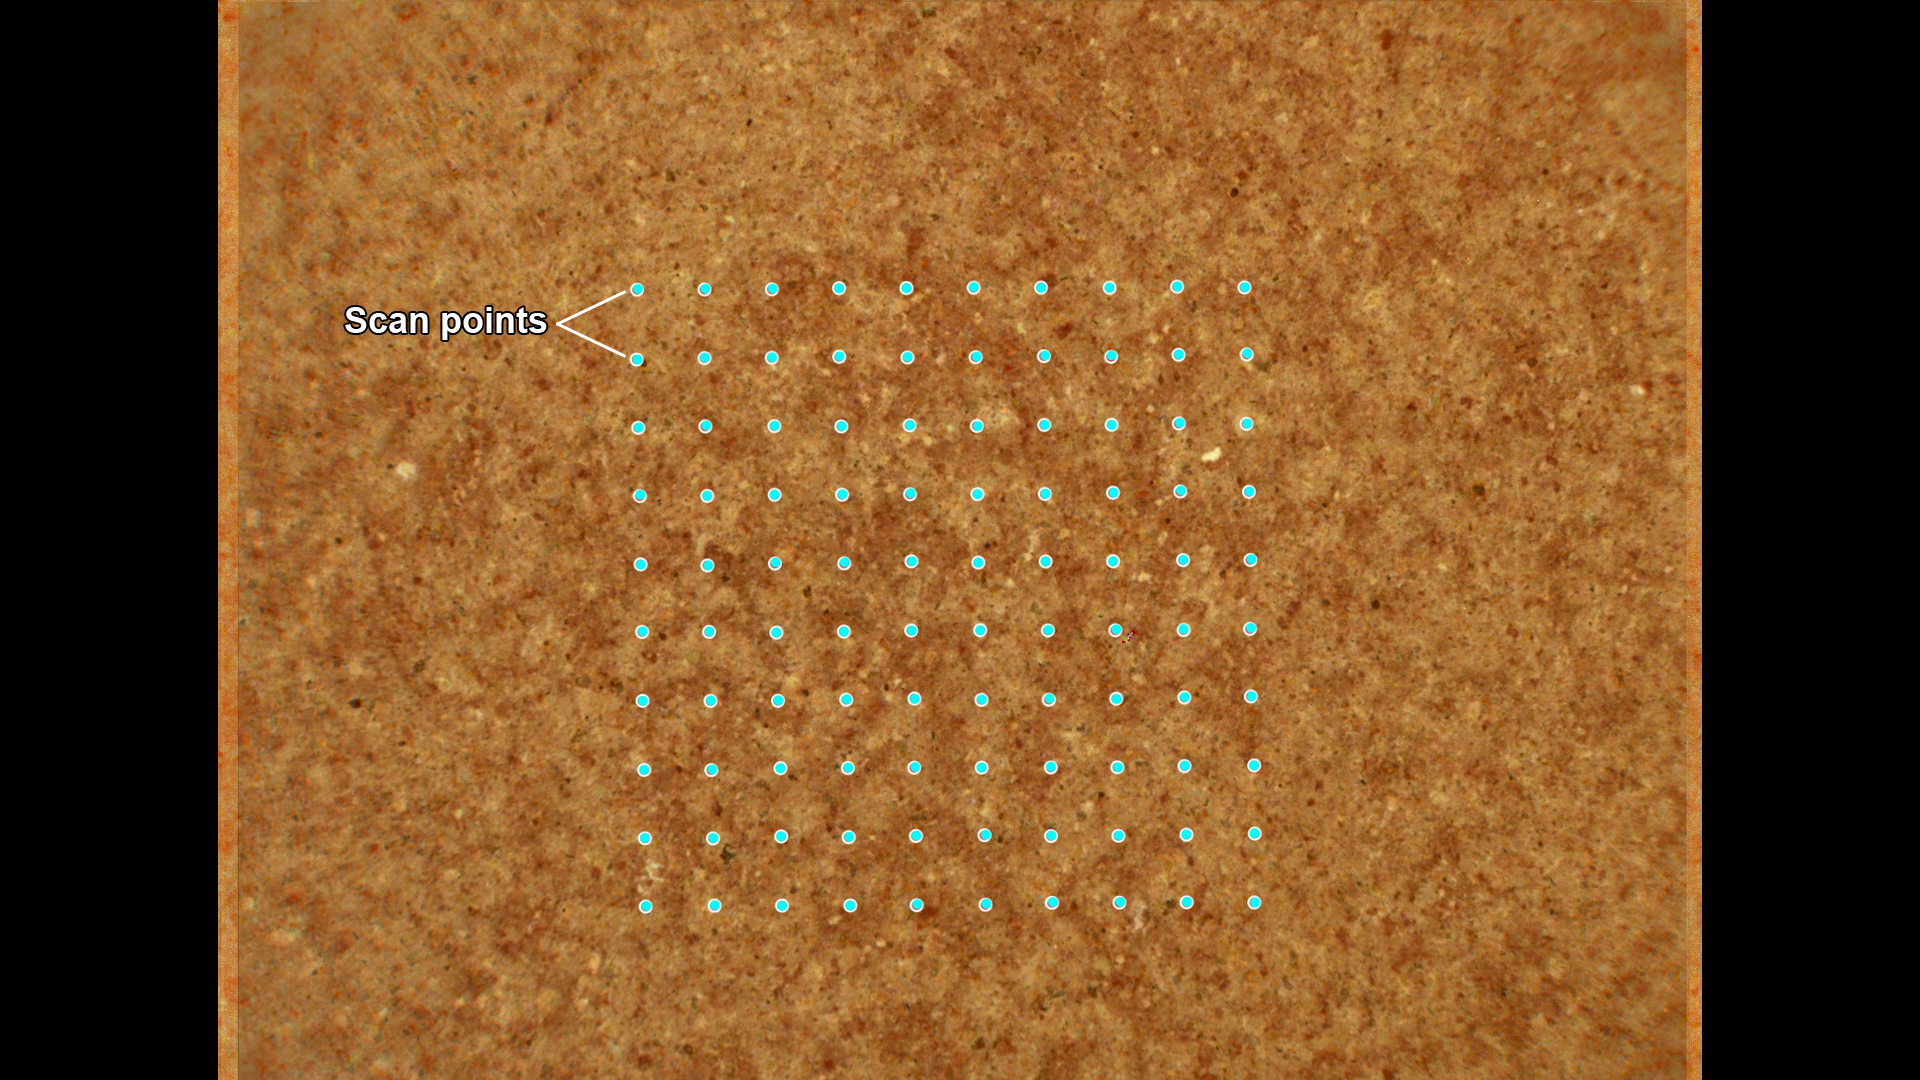

How SHERLOC Analyzes a Rock Target

This annotated image from NASA’s Perseverance Mars rover shows how its SHERLOC (Scanning Habitable Environments with Raman and Luminescence for Organics and Minerals) instrument investigates a rock surface. After an area has been ground down by the abrasion tool on the rover’s arm, SHERLOC fires its laser in a grid pattern, shown here with blue dots.

This scan area is roughly the size of a pencil eraser. SHERLOC’s laser allows scientists to see how light interacts with the rock surface and reveals different components in the rock, including chemicals, minerals, and organic matter.

The image was created by combining two SHERLOC images: one from the Wide Angle Topographic Sensor for Operations and eNgineering (WATSON) camera, and one from the Autofocus and Context Imager (ACI) camera. Those images were taken at a location called “Wildcat Ridge” on July 22, 2022, the 505th Martian day, or sol, of the mission.

The image color has been enhanced to increase contrast so different rock components are easier to distinguish.

A key objective for Perseverance’s mission on Mars is astrobiology, including the search for signs of ancient microbial life. The rover will characterize the planet’s geology and past climate, pave the way for human exploration of the Red Planet, and be the first mission to collect and cache Martian rock and regolith (broken rock and dust).

Subsequent NASA missions, in cooperation with ESA (European Space Agency), would send spacecraft to Mars to collect these sealed samples from the surface and return them to Earth for in-depth analysis.

The Mars 2020 Perseverance mission is part of NASA’s Moon to Mars exploration approach, which includes Artemis missions to the Moon that will help prepare for human exploration of the Red Planet.

NASA’s Jet Propulsion Laboratory, which is managed for the agency by Caltech in Pasadena, California, built and manages operations of the Perseverance rover. WATSON and ACI were built by Malin Space Science Systems (MSSS) in San Diego and are operated jointly by MSSS and JPL.

Credit: NASA/JPL-Caltech/MSSS